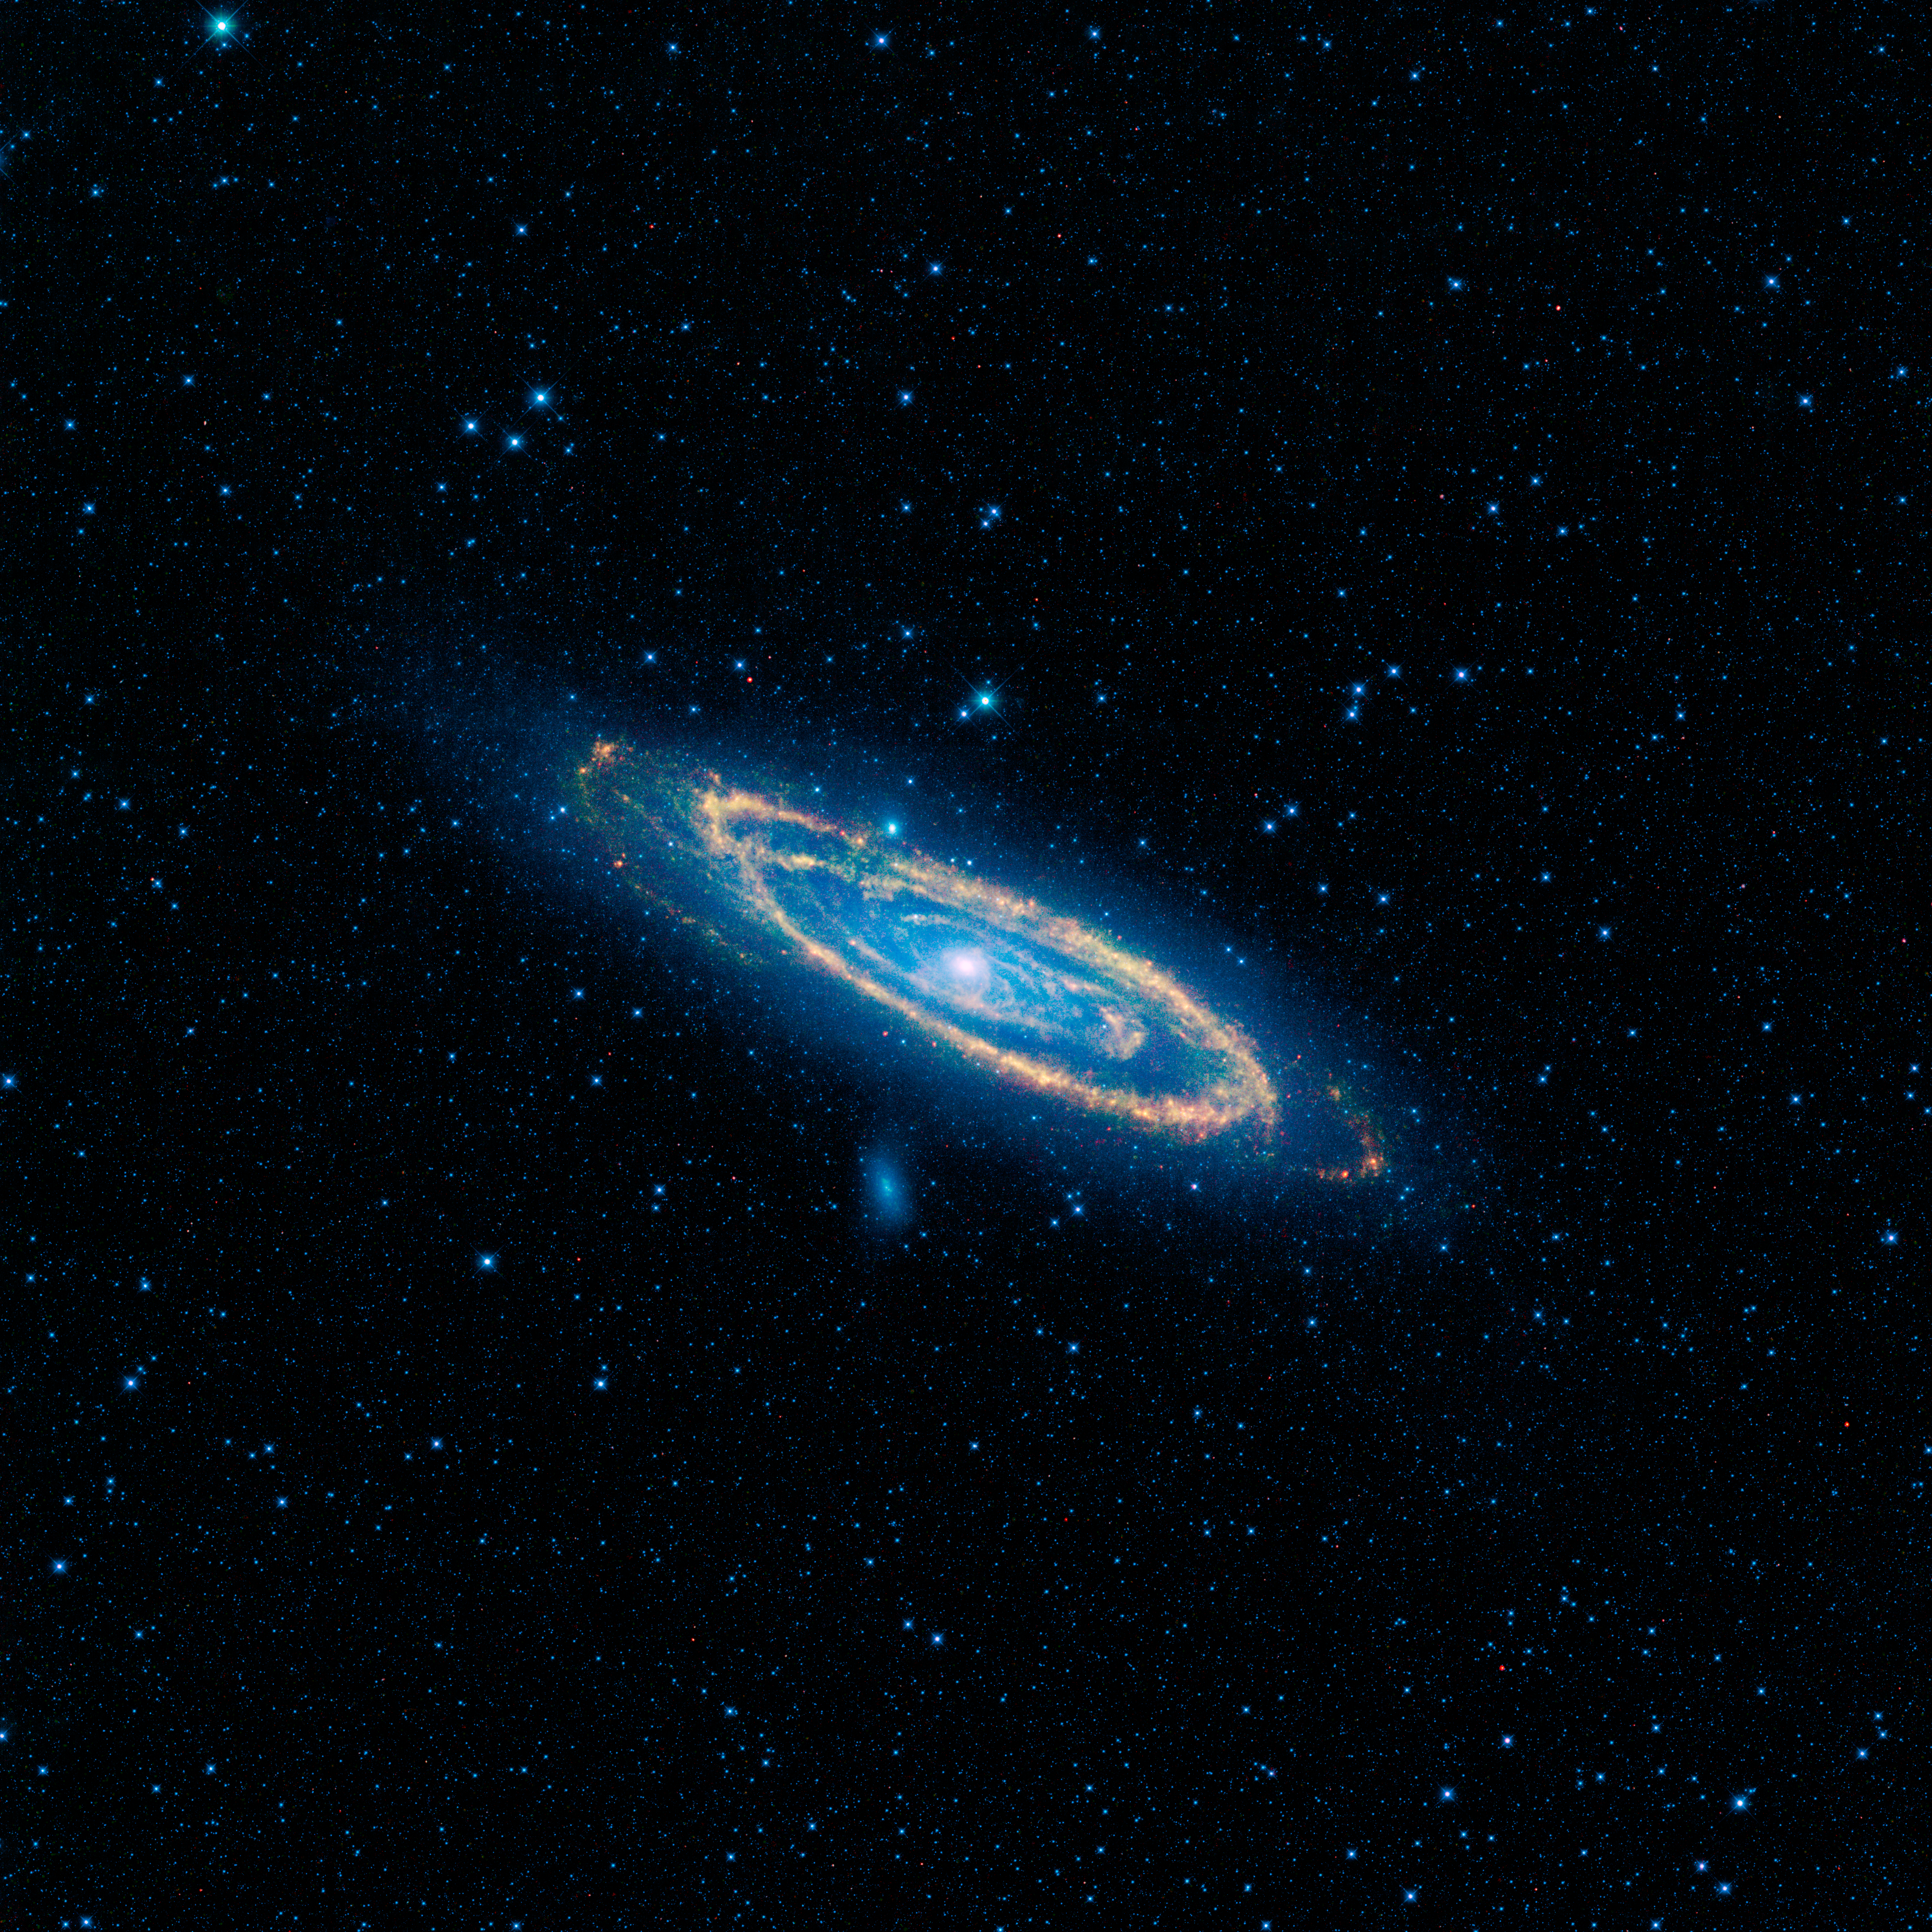

Our Neighbor Andromeda

The immense Andromeda galaxy, also known as Messier 31 or simply M31, is captured in full in this new image from NASA’s Wide-field Infrared Survey Explorer, or WISE. The mosaic covers an area equivalent to more than 100 full moons, or five degrees across the sky. WISE used all four of its infrared detectors to capture this picture (3.4- and 4.6-micron light is colored blue; 12-micron light is green; and 22-micron light is red). Blue highlights mature stars, while yellow and red show dust heated by newborn, massive stars.

Andromeda is the closest large galaxy to our Milky Way galaxy, and is located 2.5 million light-years from our sun. It is close enough for telescopes to spy the details of its ringed arms of new stars and hazy blue backbone of older stars. Also seen in the mosaic are two satellite galaxies, known as M32, located just a bit above Andromeda to the left of center, and the fuzzy blue M110, located below the center of the great spiral arms. These satellites are the largest of several that are gravitationally bound to Andromeda.

The Andromeda galaxy is larger than our Milky Way and contains more stars, but the Milky Way is thought to perhaps have more mass due to its larger proportion of a mysterious substance called dark matter. Both galaxies belong to our so-called Local Group, a collection of more than 50 galaxies, most of which are tiny dwarf systems. In its quest to map the whole sky, WISE will capture the entire Local Group.

NASA’s Jet Propulsion Laboratory, Pasadena, Calif., manages the Wide-field Infrared Survey Explorer for NASA’s Science Mission Directorate, Washington. The mission’s principal investigator, Edward Wright, is at UCLA. The mission was competitively selected under NASA’s Explorers Program managed by the Goddard Space Flight Center, Greenbelt, Md. The science instrument was built by the Space Dynamics Laboratory, Logan, Utah, and the spacecraft was built by Ball Aerospace & Technologies Corp., Boulder, Colo. Science operations and data processing take place at the Infrared Processing and Analysis Center at the California Institute of Technology in Pasadena. Caltech manages JPL for NASA.

Credit: NASA/JPL-Caltech/UCLA